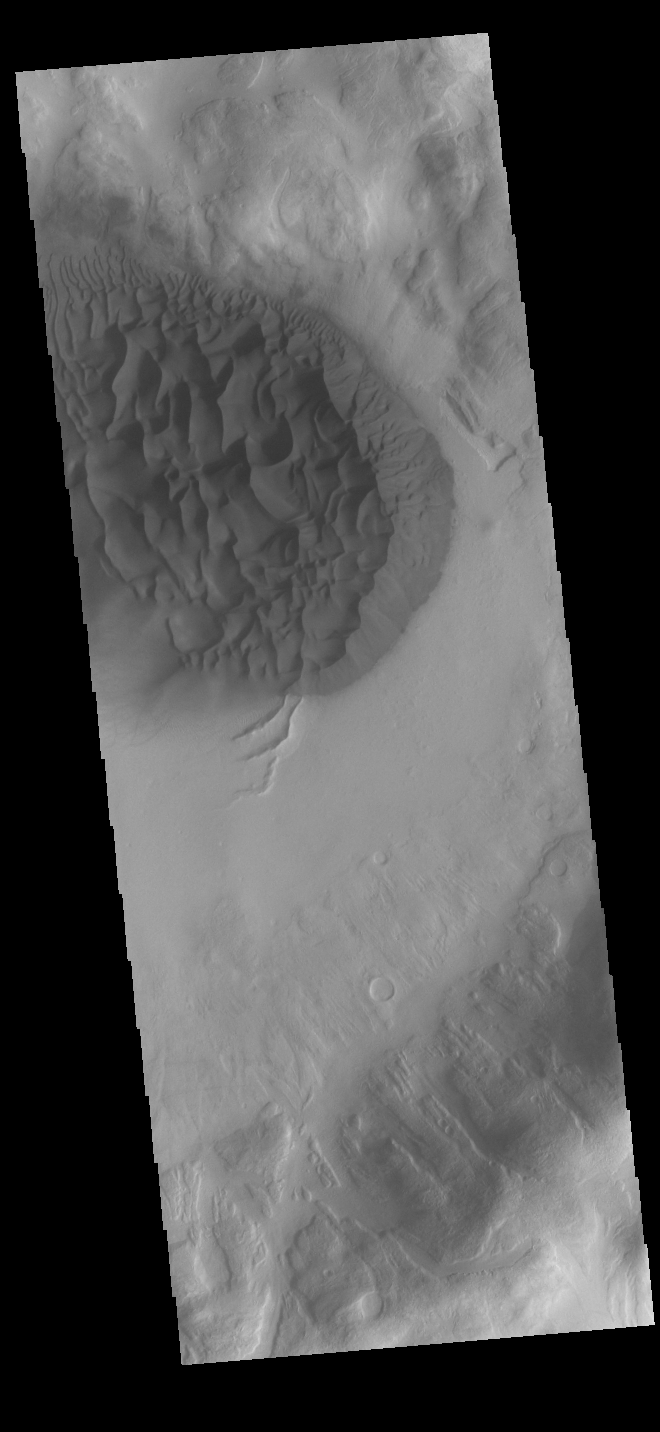

Crater Dunes

This VIS image shows a large sand sheet with surface dune forms as well as smaller sand dunes within an unnamed crater in Noachis Terra. These dunes are composed of basaltic sand that has collected in the bottom of the crater. The topographic depression of the crater forms a sand trap that prevents the sand from escaping. Dune fields are common in the bottoms of craters on Mars and appear as dark splotches that often lean up against the downwind walls of the craters. Dunes are useful for studying both the geology and meteorology of Mars. The sand forms by erosion of larger rocks, but it is unclear when and where this erosion took place on Mars or how such large volumes of sand could be formed. The dunes also indicate the local wind directions by their morphology.

Credit: NASA/JPL-Caltech/ASU